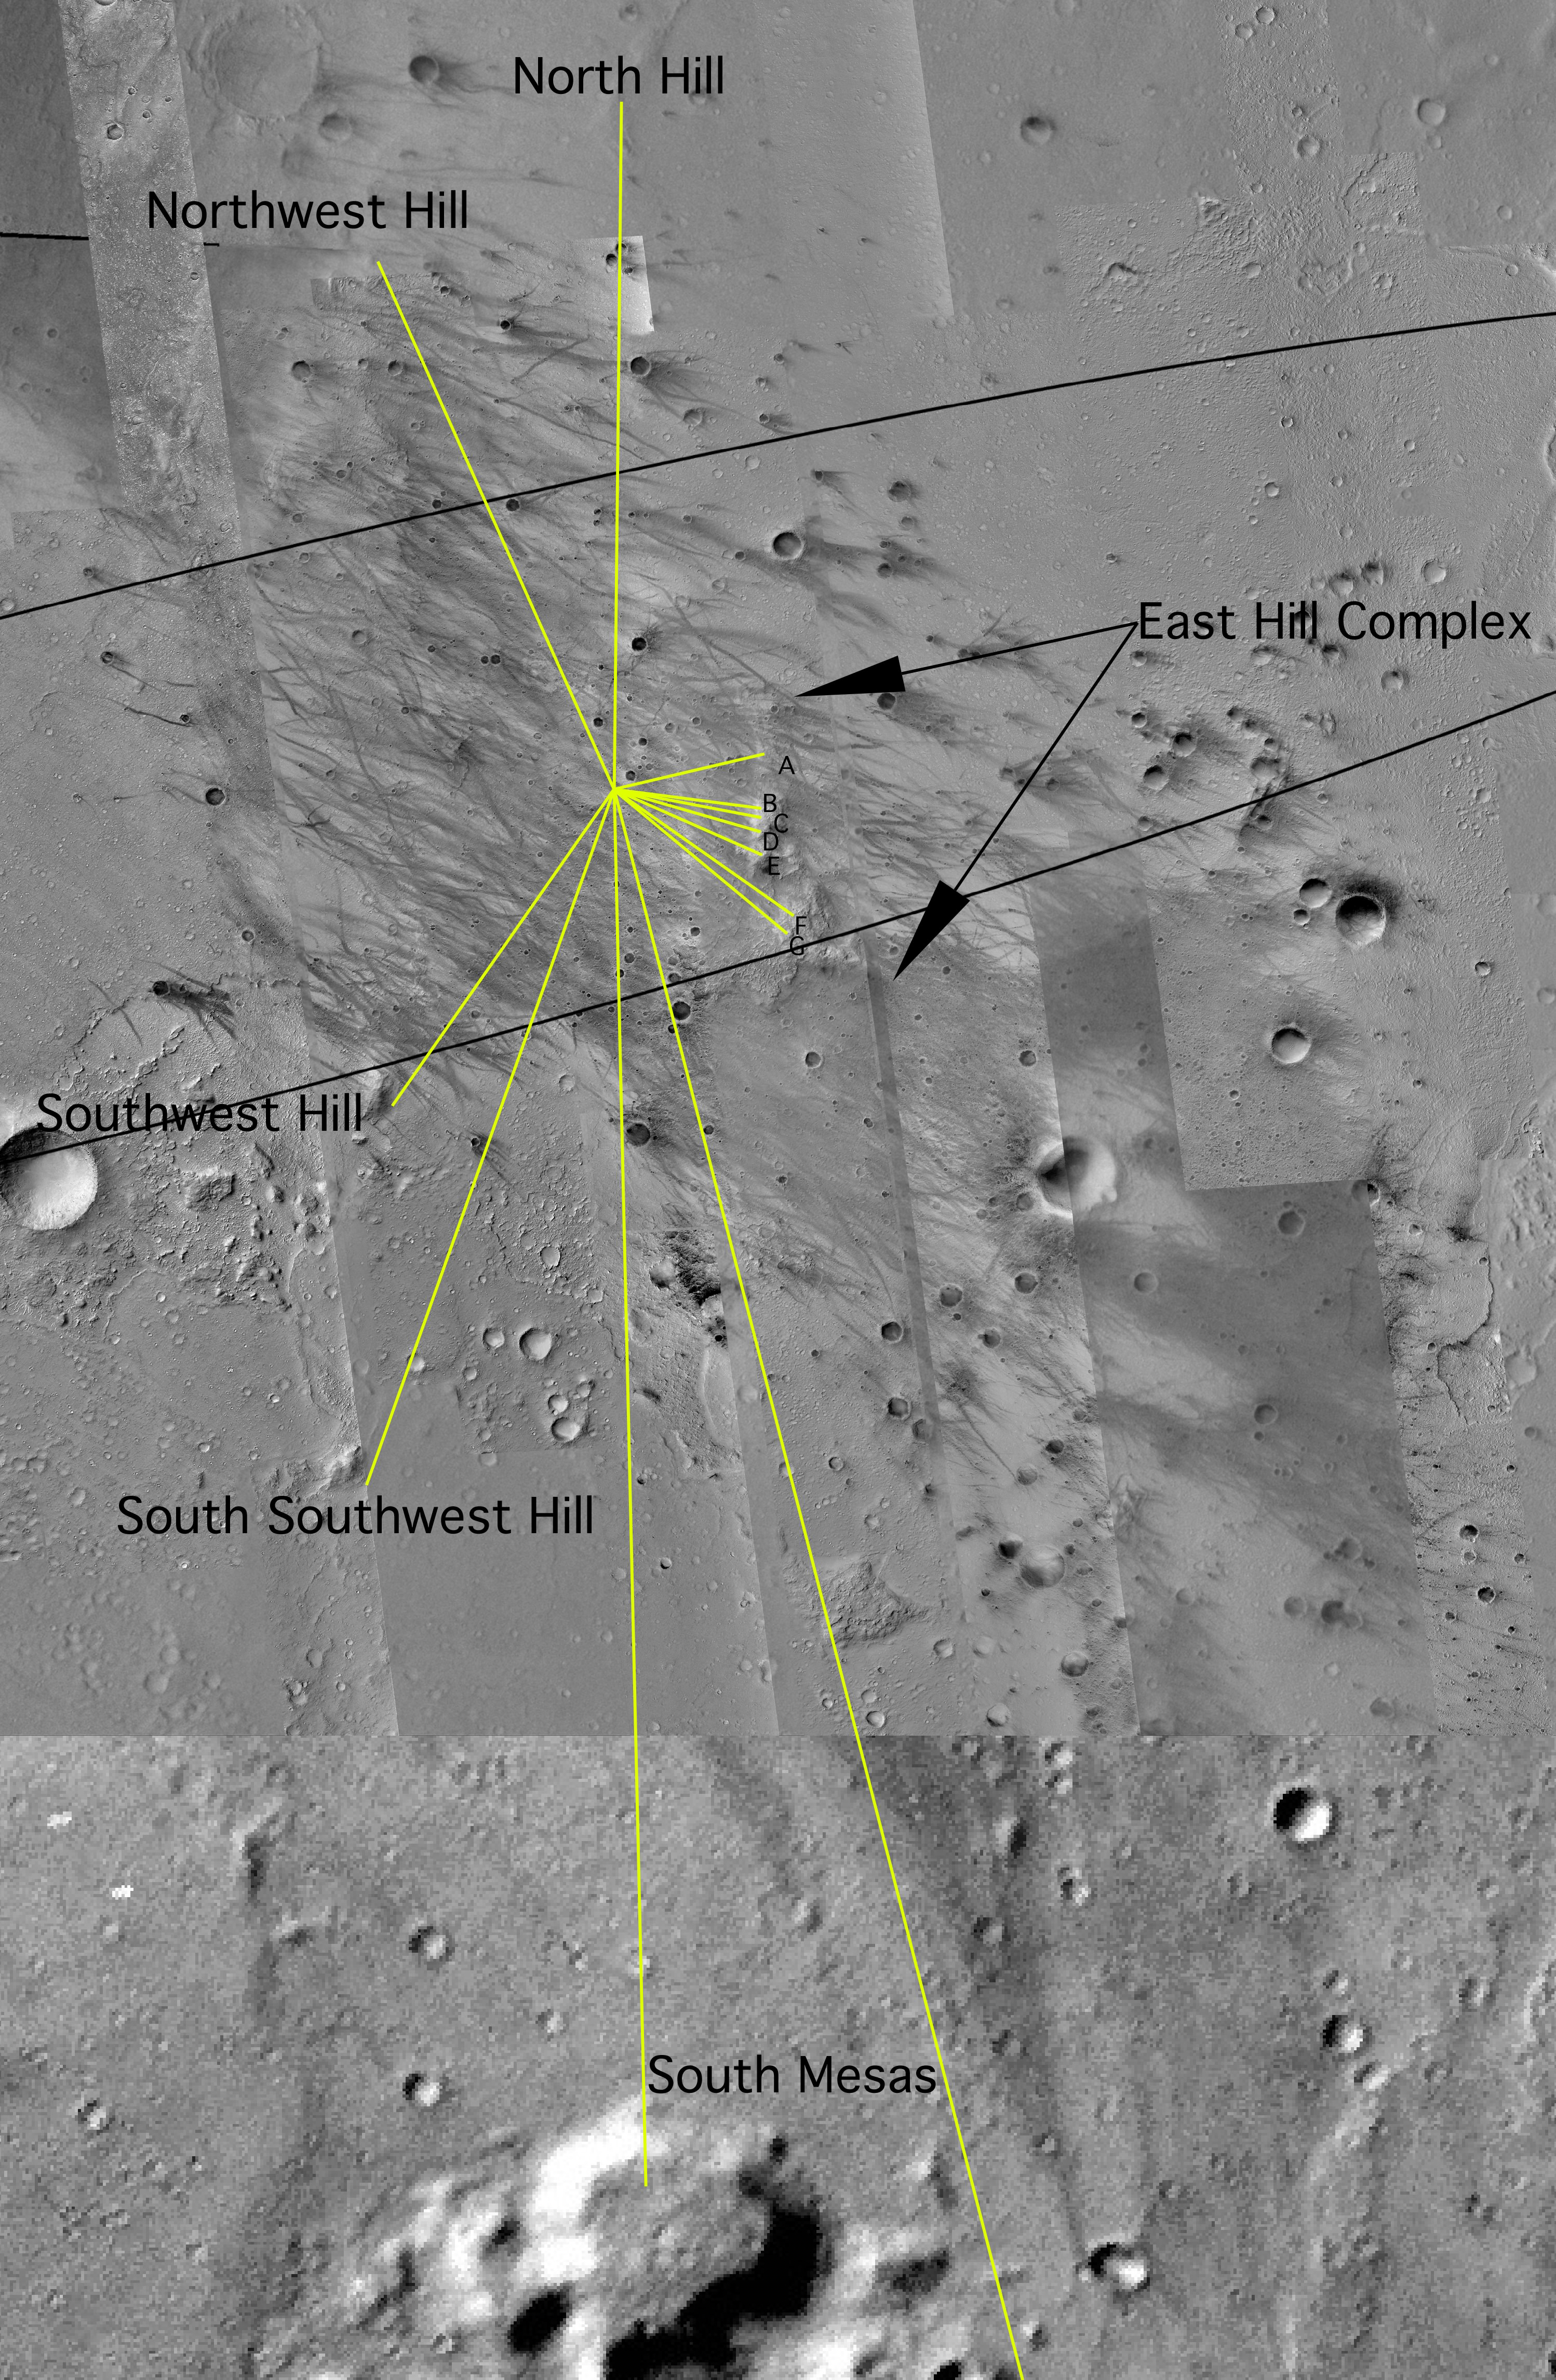

Map of Hills on the Horizon

This overhead view maps the Mars Exploration Rover Spirit’s approximate location in relation to nearby craters and hills. By combining images from both the camera on Mars Global Surveyor and the descent image motion estimation system camera located on the bottom of the rover’s lander, scientists and engineers can tell how far away the hills are from the rover. This information would be more difficult to obtain from the panoramic images. The hills and hill ranges are marked by yellow lines, and the rover is located where the yellow lines intersect. Black arrows locate the east hill complex, a potential rover destination.

Credit: NASA/JPL/MSSS